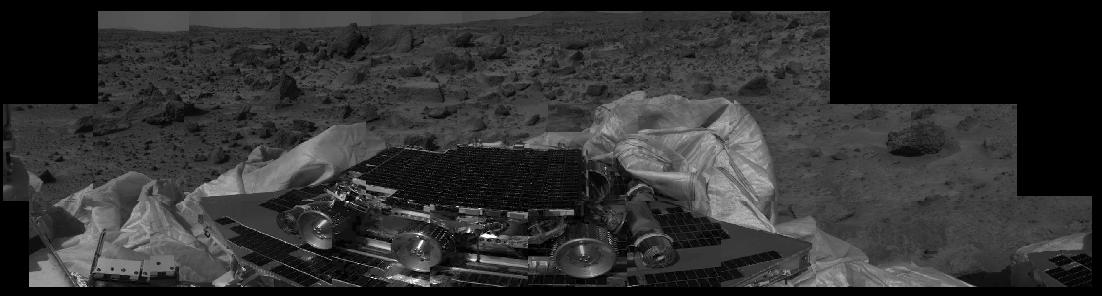

Airbag Retraction

This image shows that the Mars Pathfinder airbags have been successfully retracted, allowing safe deployment of the rover ramps. The Sojourner rover, still in its deployed position, is at center image, and rocks are visible in the background. Mars Pathfinder landed successfully on the surface of Mars today at 10:07 a.m. PDT.

Mars Pathfinder is the second in NASA’s Discovery program of low-cost spacecraft with highly focused science goals. The Jet Propulsion Laboratory, Pasadena, CA, developed and manages the Mars Pathfinder mission for NASA’s Office of Space Science, Washington, D.C. JPL is an operating division of the California Institute of Technology (Caltech). The Imager for Mars Pathfinder (IMP) was developed by the University of Arizona Lunar and Planetary Laboratory under contract to JPL. Peter Smith is the Principal Investigator.

Photojournal note: Sojourner spent 83 days of a planned seven-day mission exploring the Martian terrain, acquiring images, and taking chemical, atmospheric and other measurements. The final data transmission received from Pathfinder was at 10:23 UTC on September 27, 1997. Although mission managers tried to restore full communications during the following five months, the successful mission was terminated on March 10, 1998.

Credit: NASA/JPL/University of Arizona